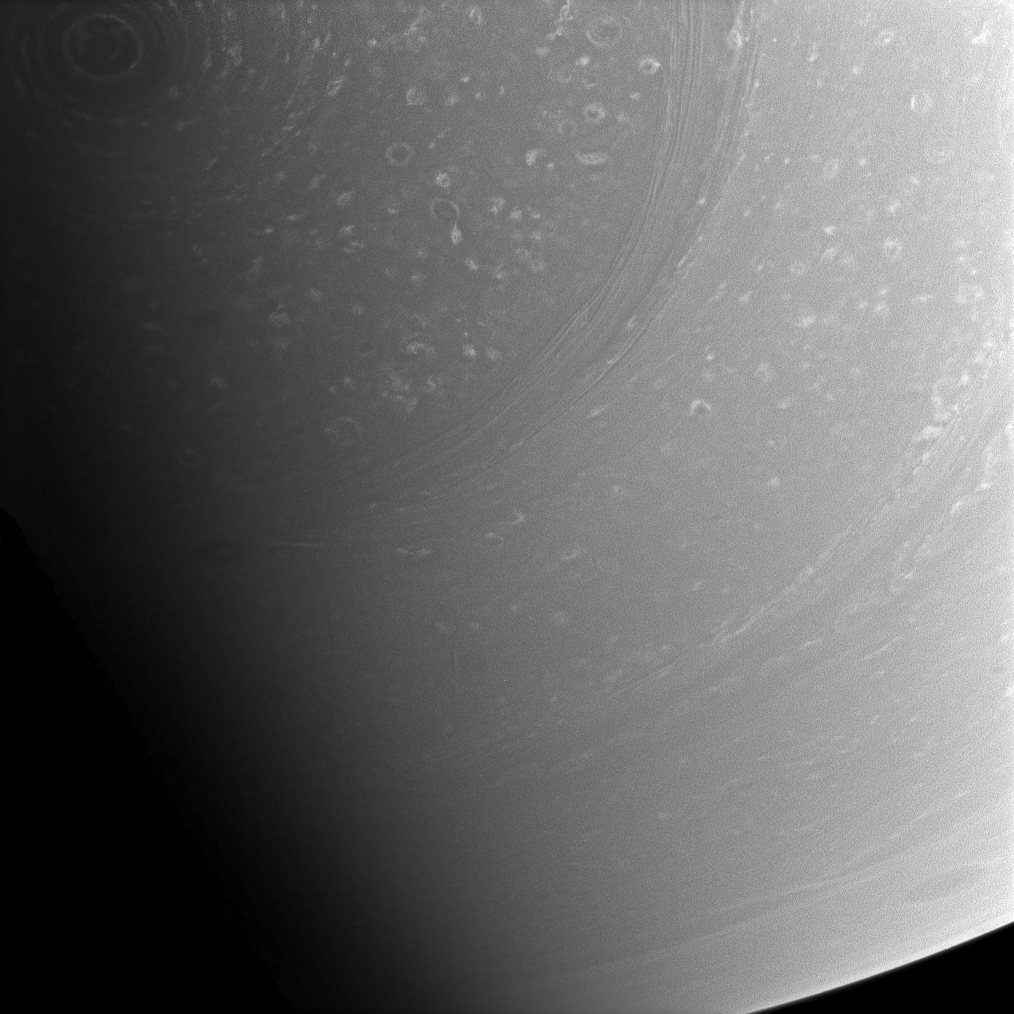

Seasons Conceal South Pole Storm

The hurricane-like vortex encircling Saturn’s south pole is still visible in the top left of this image as it slowly slips into darkness with the planet’s changing seasons. Many smaller storms are visible in the light of more northern latitudes.

The summer sun fully lit the south pole upon the Cassini spacecraft’s arrival in 2004. (See PIA06467.) But, as the planet continues its 29-year orbit, the south pole will eventually plunge into darkness and sunlight will begin to reveal instead features at the north pole, such as the hexagon. (See PIA09188.)

The winds of the towering south polar vortex blow at 550 kilometers (340 miles) per hour. (See PIA08332.)

The image was taken with the Cassini spacecraft wide-angle camera on Dec. 3, 2008 using a spectral filter sensitive to wavelengths of infrared light centered at 752 nanometers. The view was obtained at a distance of approximately 546,000 kilometers (339,000 miles) from Saturn and at a Sun-Saturn-spacecraft, or phase, angle of 76 degrees. Image scale is 29 kilometers (18 miles) per pixel.

The Cassini-Huygens mission is a cooperative project of NASA, the European Space Agency and the Italian Space Agency. The Jet Propulsion Laboratory, a division of the California Institute of Technology in Pasadena, manages the mission for NASA’s Science Mission Directorate, Washington, D.C. The Cassini orbiter and its two onboard cameras were designed, developed and assembled at JPL. The imaging operations center is based at the Space Science Institute in Boulder, Colo.

Credit: NASA/JPL/Space Science Institute